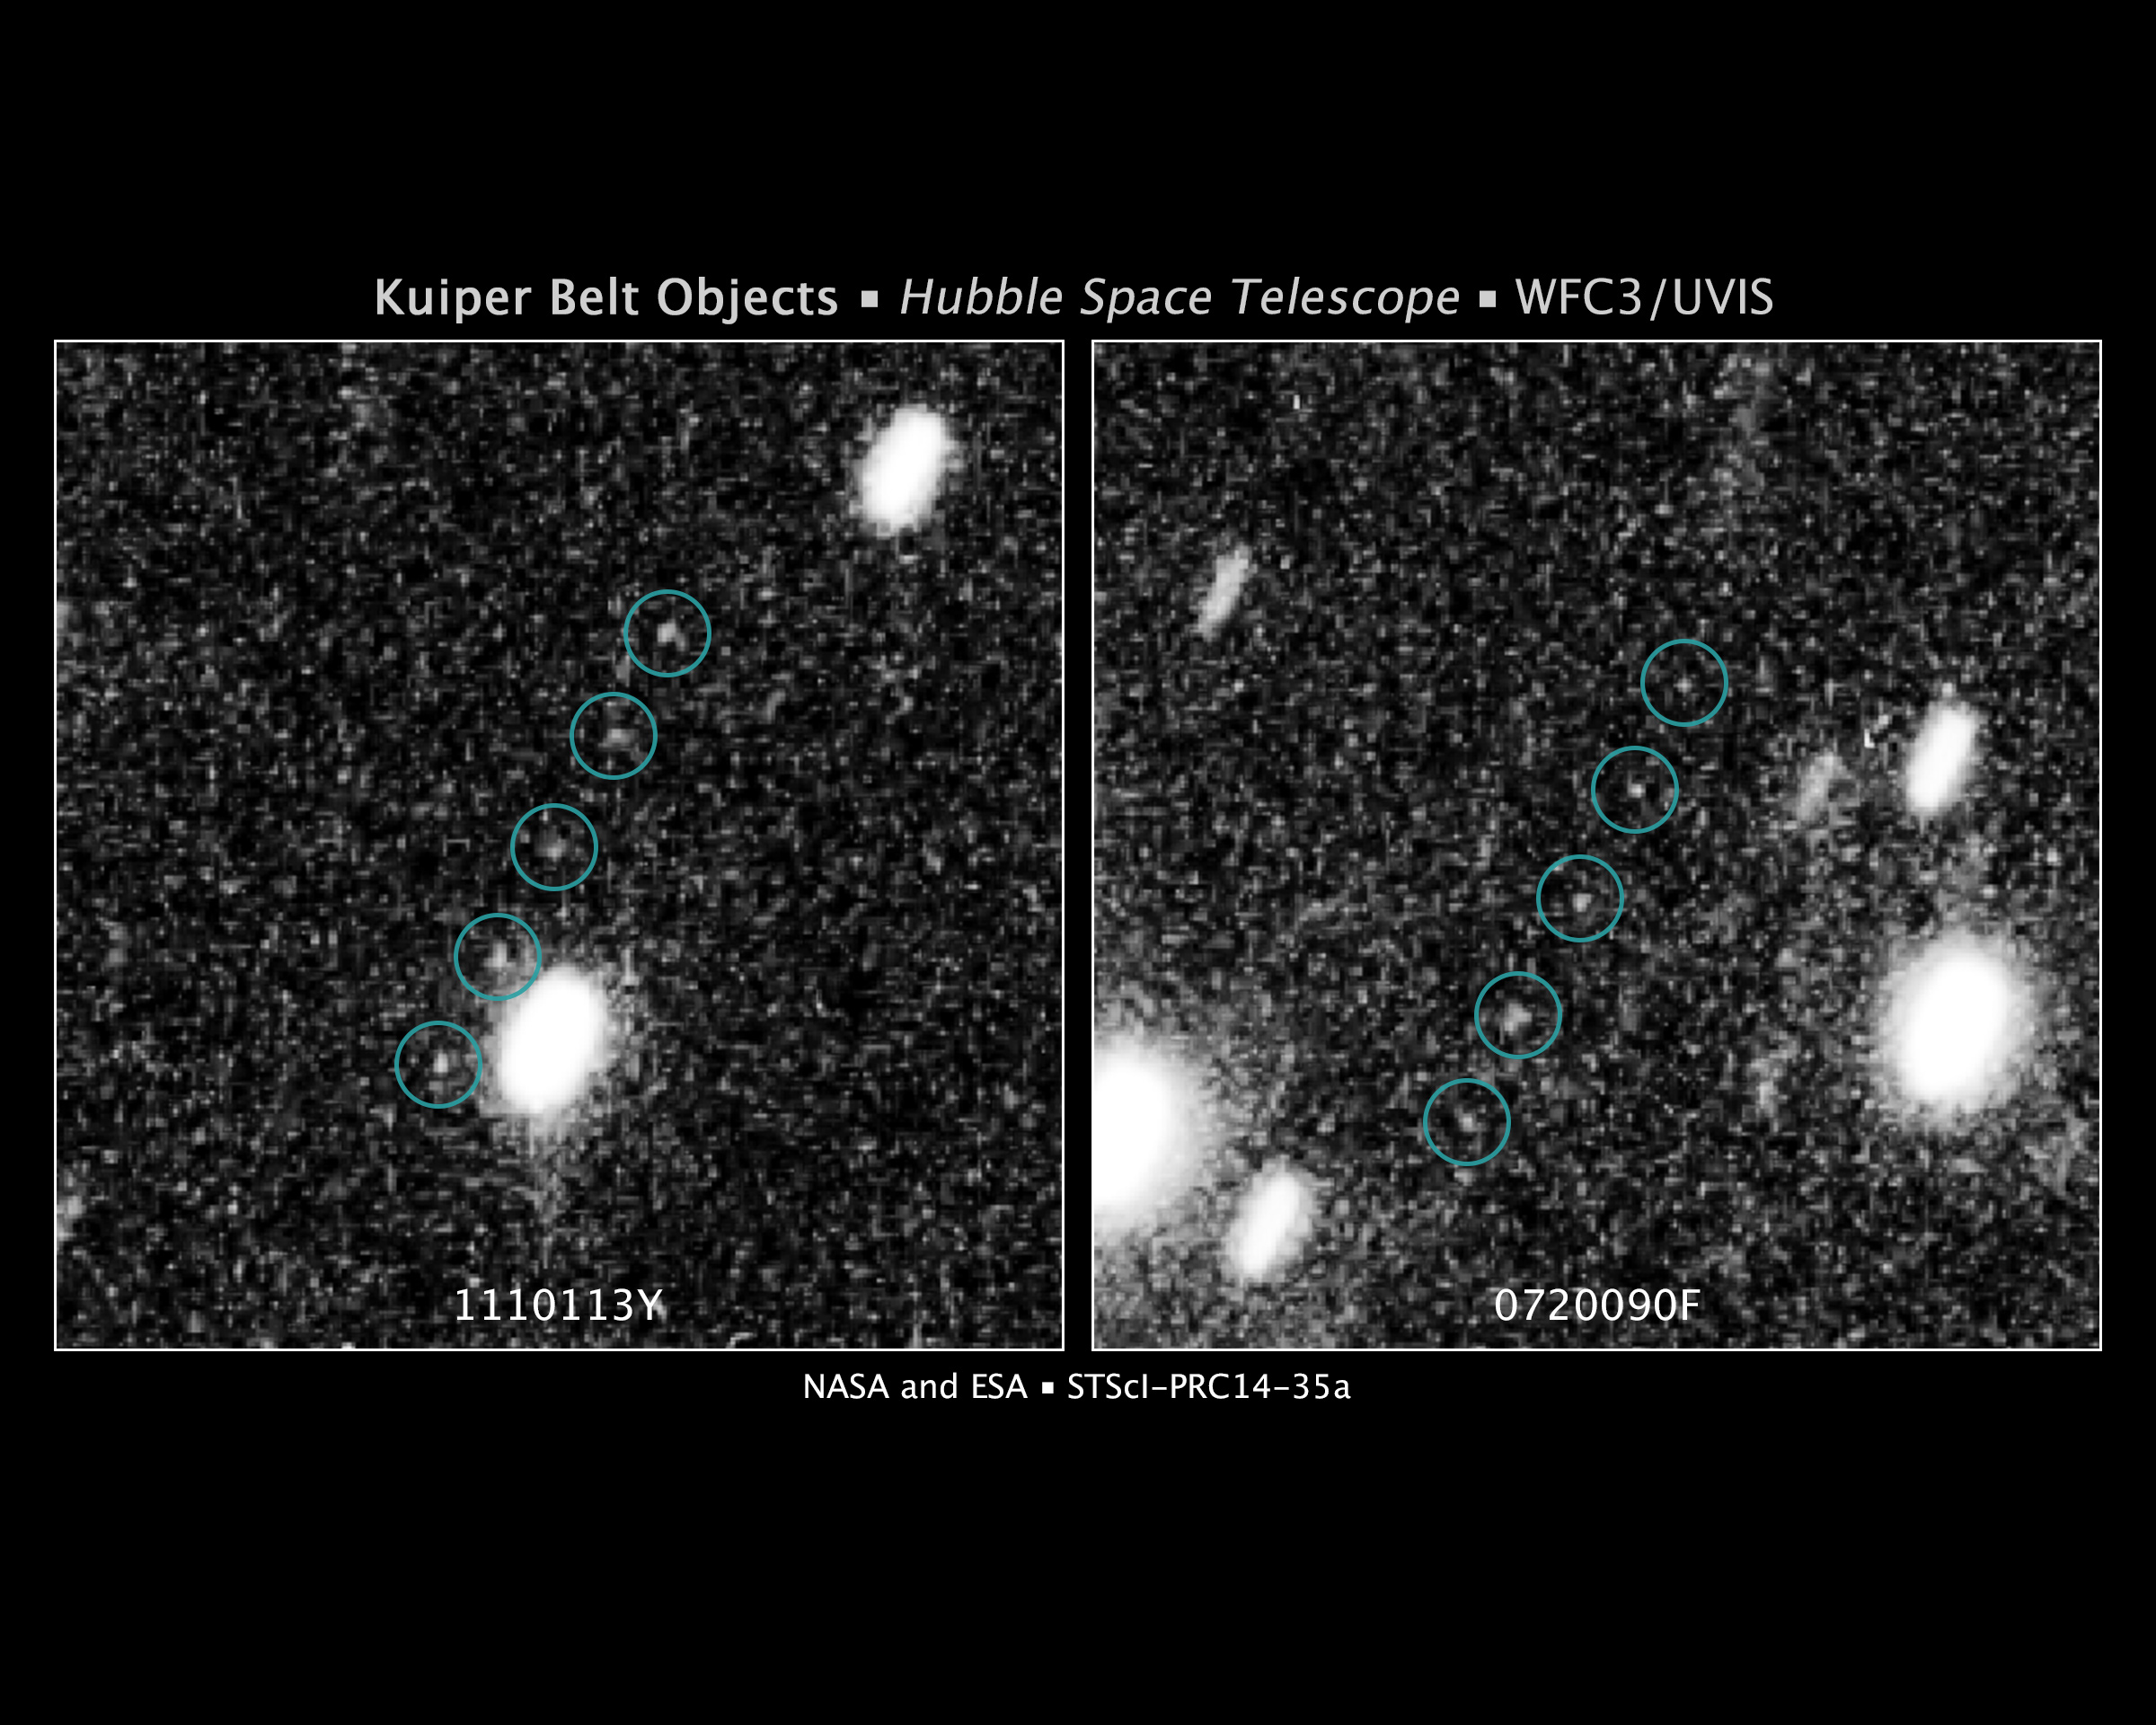

Hubble Survey Finds Two Kuiper Belt Objects to Support New Horizons Mission

These images are from a Hubble Space Telescope survey to find Kuiper Belt objects (KBOs) in support of NASA's New Horizons mission to Pluto. The Kuiper Belt is a debris field of icy bodies left over from the solar system's formation 4.6 billion years ago.

Once the New Horizons craft flies by Pluto in mid-2015, the team's goal is to get NASA's approval to retarget the probe to fly by a KBO, which might only measure 20 miles across.

To test the feasibility of finding New Horizons targets with Hubble, a set of pilot Hubble observations were executed in June 2014. After a swift and intensive data analysis of approximately 200 Hubble images, the New Horizons team met the pilot program criterion of finding a minimum of two KBOs.

Multiple exposures taken with Hubble tracked the KBOs moving against the background field of stars in the summer constellation Sagittarius.

The image at left shows a KBO at an estimated distance of approximately 4 billion miles from Earth. Its position noticeably shifts between exposures taken approximately 10 minutes apart. The image at right shows a second KBO at roughly a similar distance.

The positions of these newly discovered objects are not consistent with any KBOs discovered previously. In reality, they are too faint to have been seen with ground-based telescopes (magnitudes 26.8 and 27.3, respectively).

It will be many weeks before the team can establish whether either of these pilot-program KBOs is a suitable target for New Horizons to visit, but their discovery provides sufficient evidence that a wider search to be executed with Hubble will find an optimum object.

Credit: NASA, ESA, SwRI, JHU/APL, and the New Horizons KBO Search Team